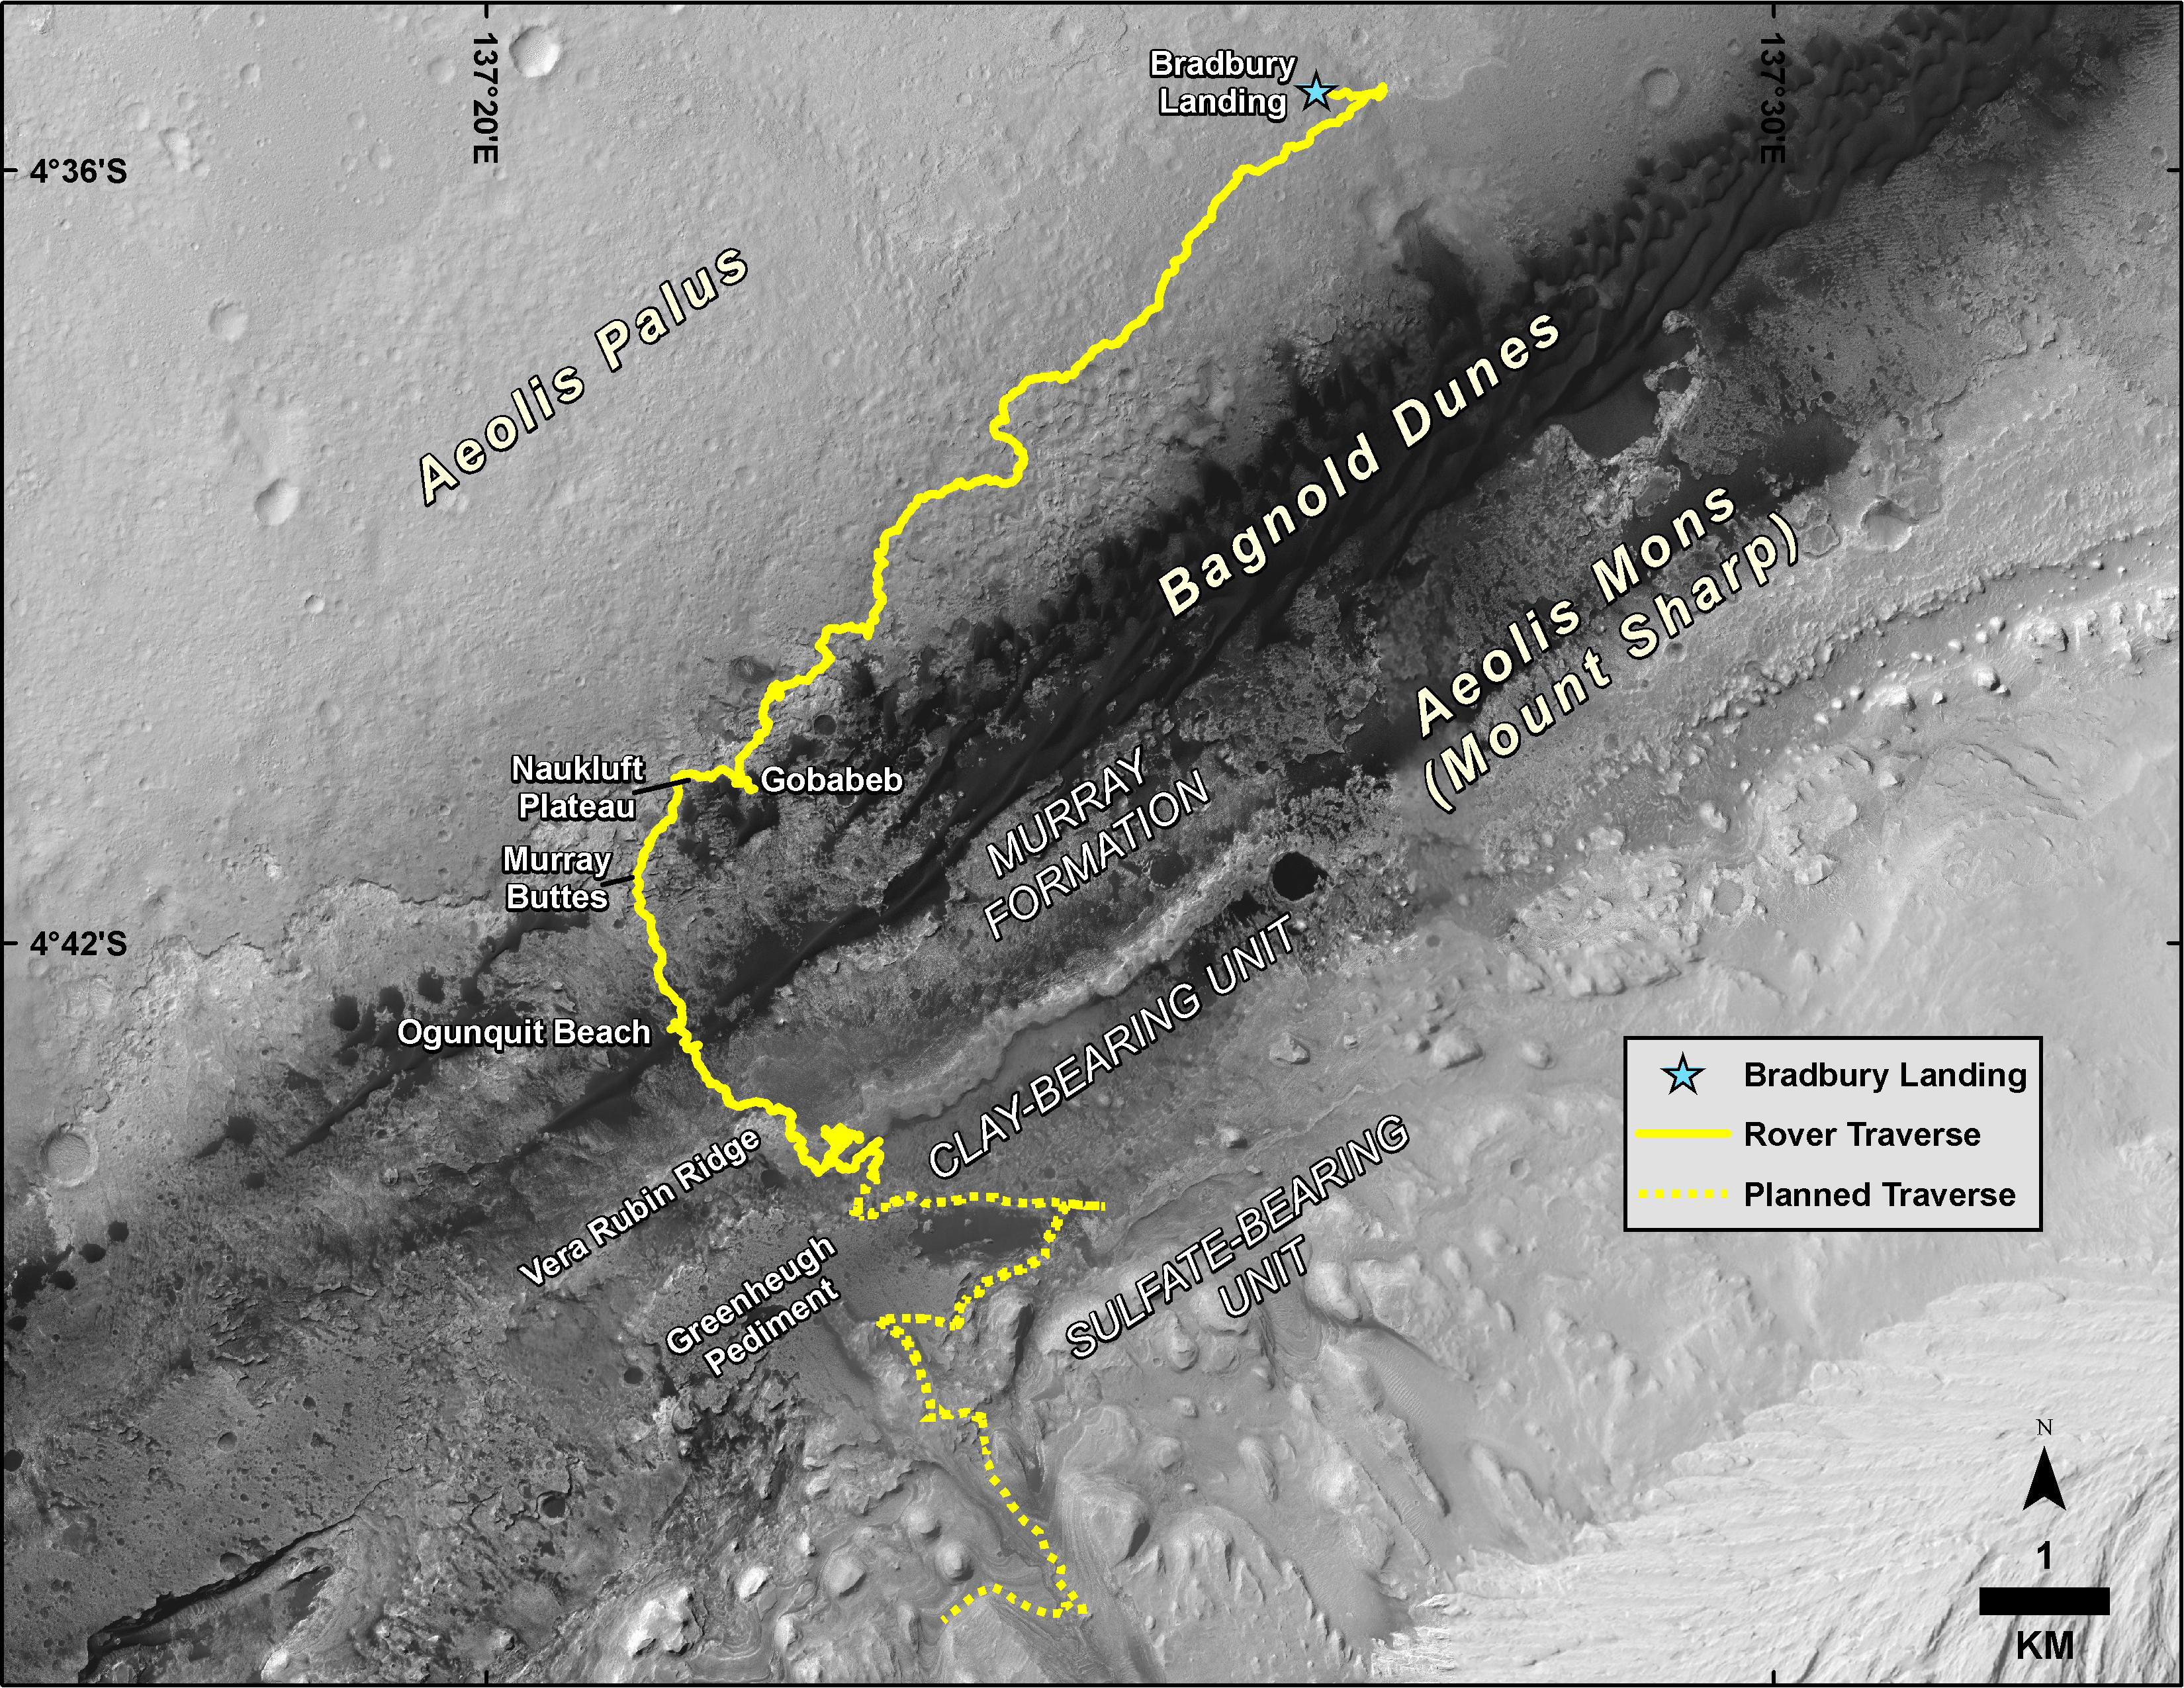

Mid-2019 Map of NASA’s Curiosity Rover Mission

This map shows the route driven by NASA’s Curiosity Mars rover, from the location where it landed in August 2012 to its location in August 2019, and its planned path to additional geological layers of lower “Mount Sharp.” The blue star near top center marks “Bradbury Landing,” the site where Curiosity arrived on Mars on Aug. 5, 2012, PDT (Aug. 6, EDT and Universal Time). Curiosity landed on Aeolis Palus, the plains surrounding Aeolis Mons (Mount Sharp) in Gale Crater.

The base image for the map is from the High Resolution Imaging Science Experiment (HiRISE) camera on the Mars Reconnaissance Orbiter. North is up. “Bagnold Dunes” form a band of dark, wind-blown material at the foot of Mount Sharp.

The scale bar at lower right represents one kilometer (0.62 mile). For a broader-context image of the area, see PIA16058.

NASA’s Jet Propulsion Laboratory, a division of Caltech in Pasadena, California, manages the Mars Science Laboratory Project and Mars Reconnaissance Orbiter Project for NASA’s Science Mission Directorate, Washington.

Credit: NASA/JPL-Caltech/Univ. of Arizona